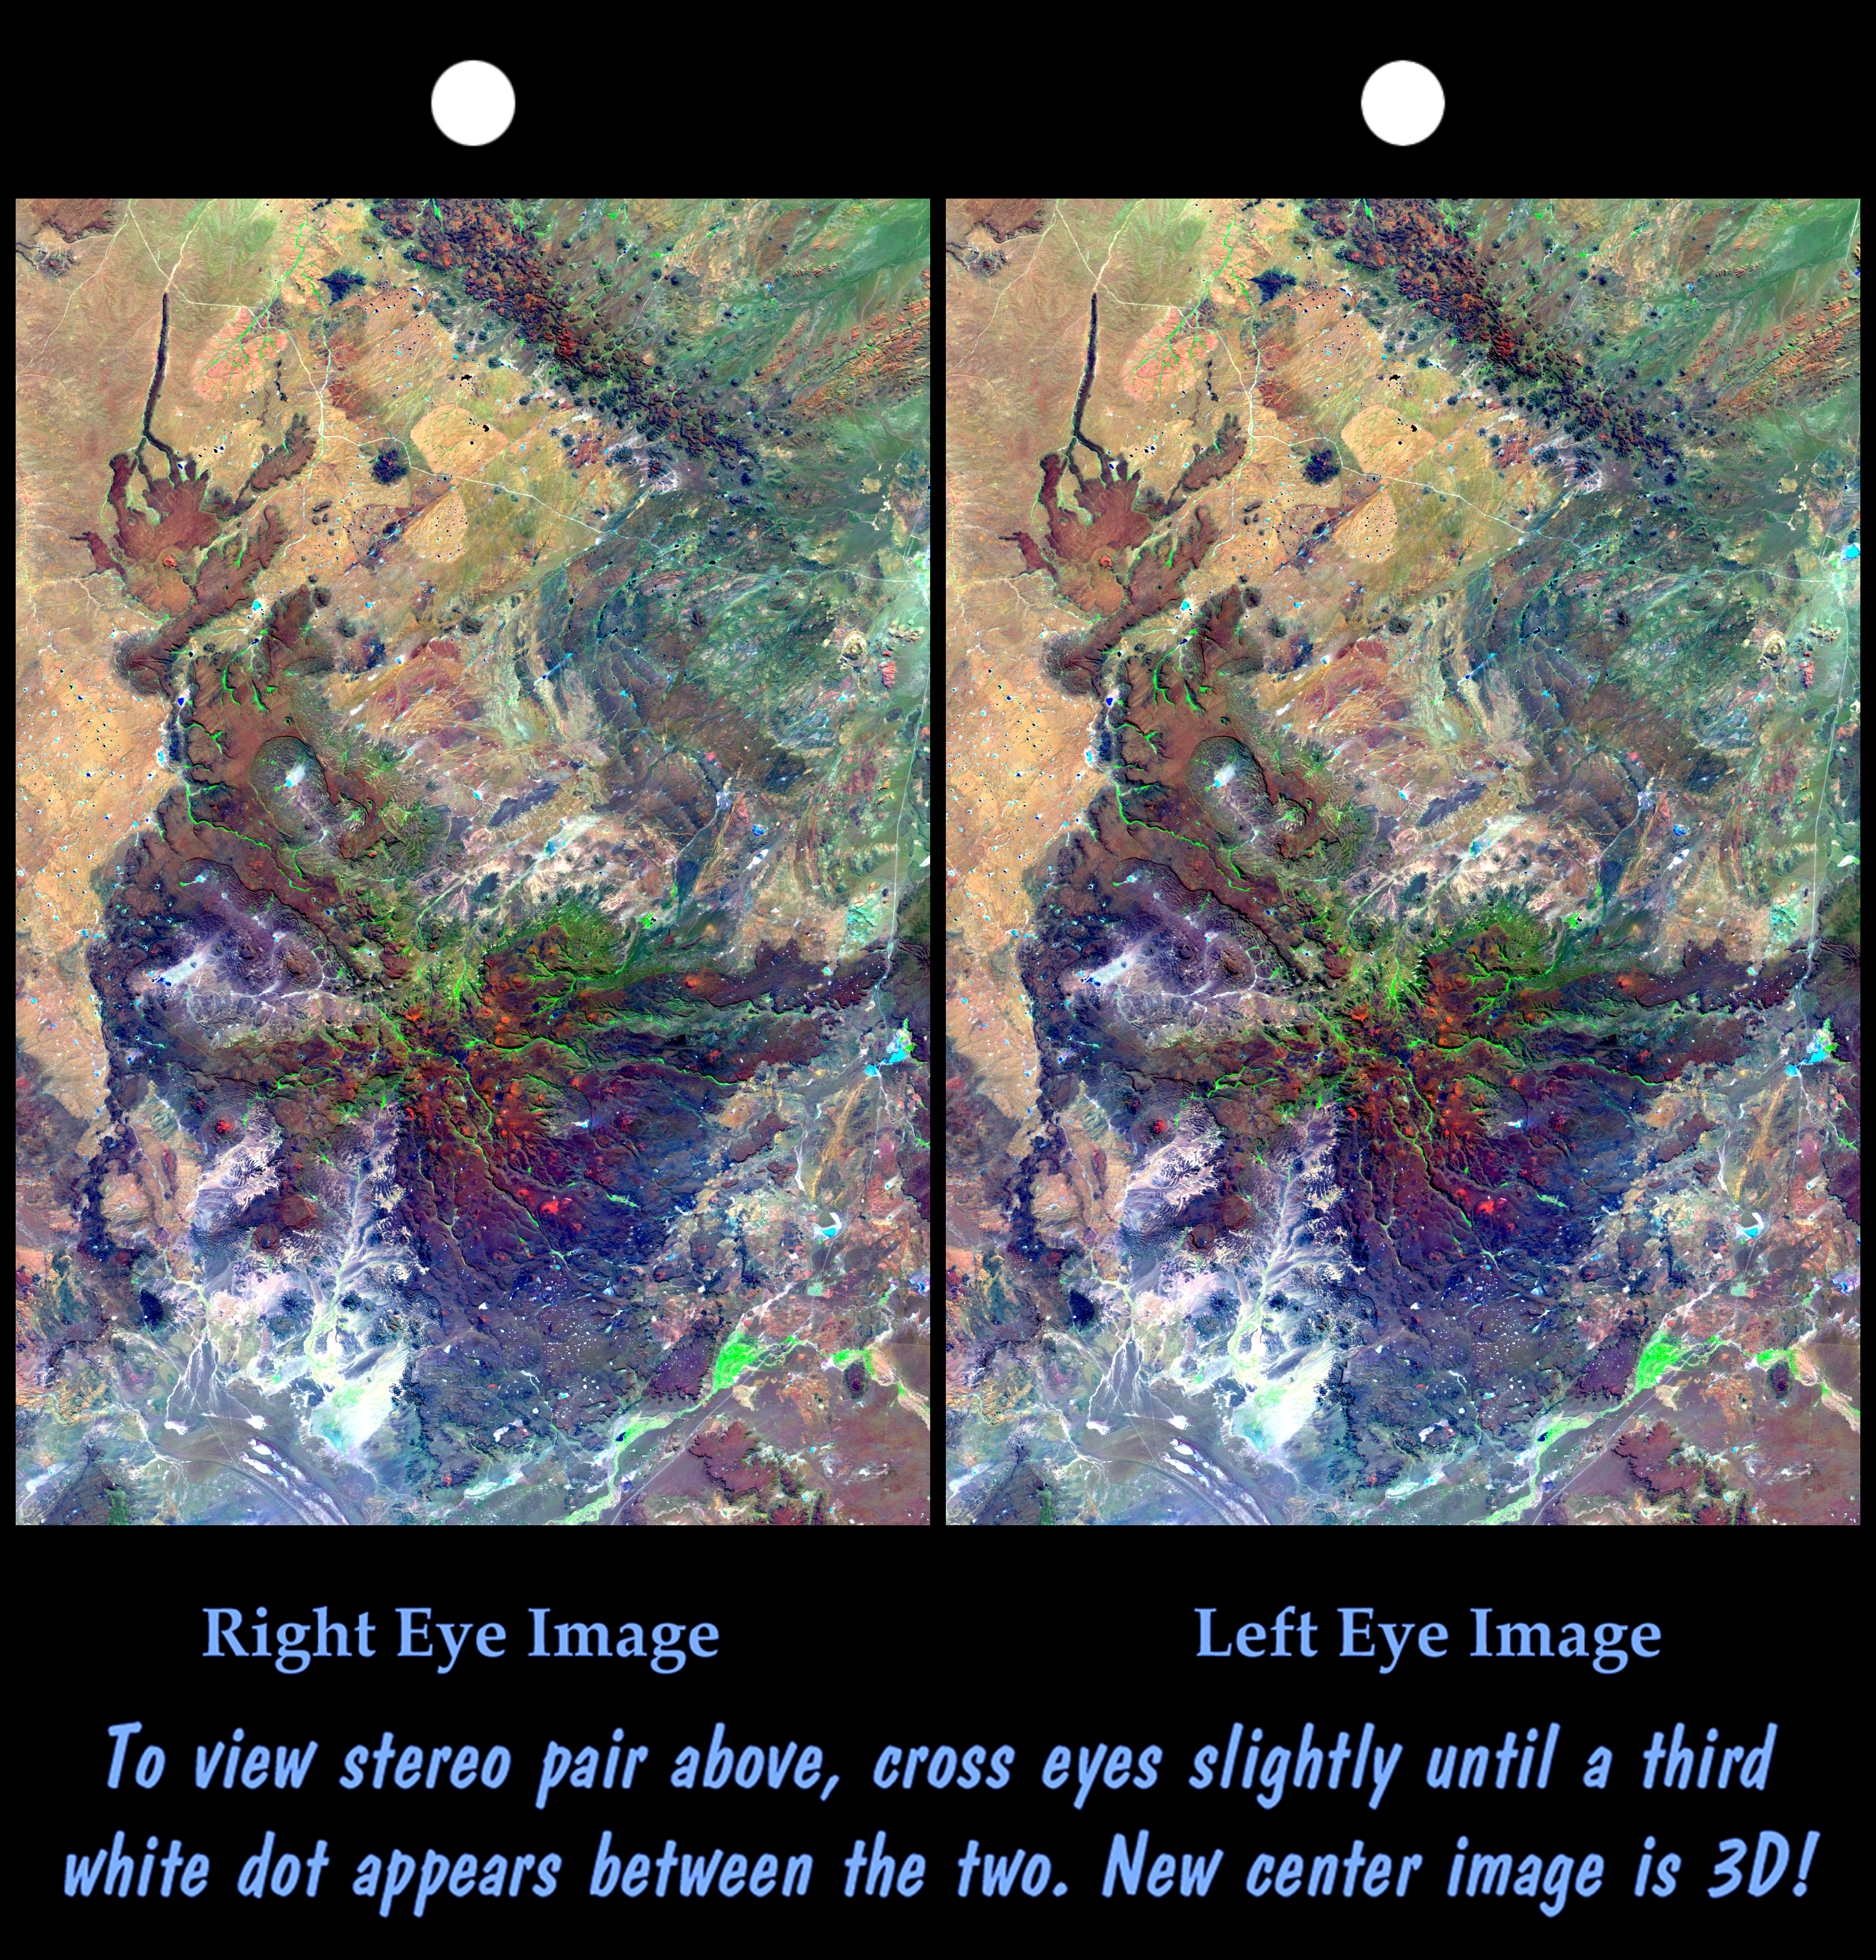

Stereo Pair, Patagonia, Argentina

This view of northern Patagonia, at Los Menucos, Argentina shows remnants of relatively young volcanoes built upon an eroded plain of much older and contorted volcanic, granitic, and sedimentary rocks. The large purple, brown, and green “butterfly” pattern is a single volcano that has been deeply eroded. Large holes on the volcano’s flanks indicate that they may have collapsed soon after eruption, as fluid molten rock drained out from under its cooled and solidified outer shell. At the upper left, a more recent eruption occurred and produced a small volcanic cone and a long stream of lava, which flowed down a gully. At the top of the image, volcanic intrusions permeated the older rocks resulting in a chain of small dark volcanic peaks. At the top center of the image, two halves of a tan ellipse pattern are offset from each other. This feature is an old igneous intrusion that has been split by a right-lateral fault. The apparent offset is about 6.6 kilometers (4 miles). Color, tonal, and topographic discontinuities reveal the fault trace as it extends across the image to the lower left. However, young unbroken basalt flows show that the fault has not been active recently.

This cross-eyed stereoscopic image pair was generated using topographic data from the Shuttle Radar Topography Mission, combined with an enhanced Landsat 7satellite color image. The topography data are used to create two differing perspectives of a single image, one perspective for each eye. In doing so, each point in the image is shifted slightly, depending on its elevation. When stereoscopically merged, the result is a vertically exaggerated view of the Earth’s surface in its full three dimensions.

Landsat satellites have provided visible light and infrared images of the Earth continuously since 1972. SRTM topographic data match the 30-meter (99-foot) spatial resolution of most Landsat images and provide a valuable complement for studying the historic and growing Landsat data archive. The Landsat 7 Thematic mapper image used here was provided to the SRTM project by the United States Geological Survey, Earth Resources Observation Systems (EROS) Data Center,Sioux Falls, South Dakota.

Elevation data used in this image was acquired by the Shuttle Radar Topography Mission (SRTM) aboard the Space Shuttle Endeavour, launched on February 11, 2000. SRTM used the same radar instrument that comprised the Spaceborne Imaging Radar-C/X-Band Synthetic Aperture Radar (SIR-C/X-SAR) that flew twice on the Space Shuttle Endeavour in 1994. SRTM was designed to collect three-dimensional measurements of the Earth’s surface. To collect the 3-D data, engineers added a 60-meter-long (200-foot) mast, installed additional C-band and X-band antennas, and improved tracking and navigation devices. The mission is a cooperative project between the National Aeronautics and Space Administration (NASA), the National Imagery and Mapping Agency (NIMA) of the U.S. Department of Defense (DoD), and the German and Italian space agencies. It is managed by NASA’s Jet Propulsion Laboratory, Pasadena, CA, for NASA’s Earth Science Enterprise,Washington, DC.

Size: 121 kilometers (75 miles) x 83 kilometers (52 miles)
Location: 41 deg. South lat., 69 deg. West lon.
Orientation: North toward upper left
Image Data: Landsat bands 1,4 and 7 shown in blue, green and red
Date Acquired: February 19, 2000 (SRTM), January 22, 2000 (Landsat)

Credit: NASA/JPL/NIMA